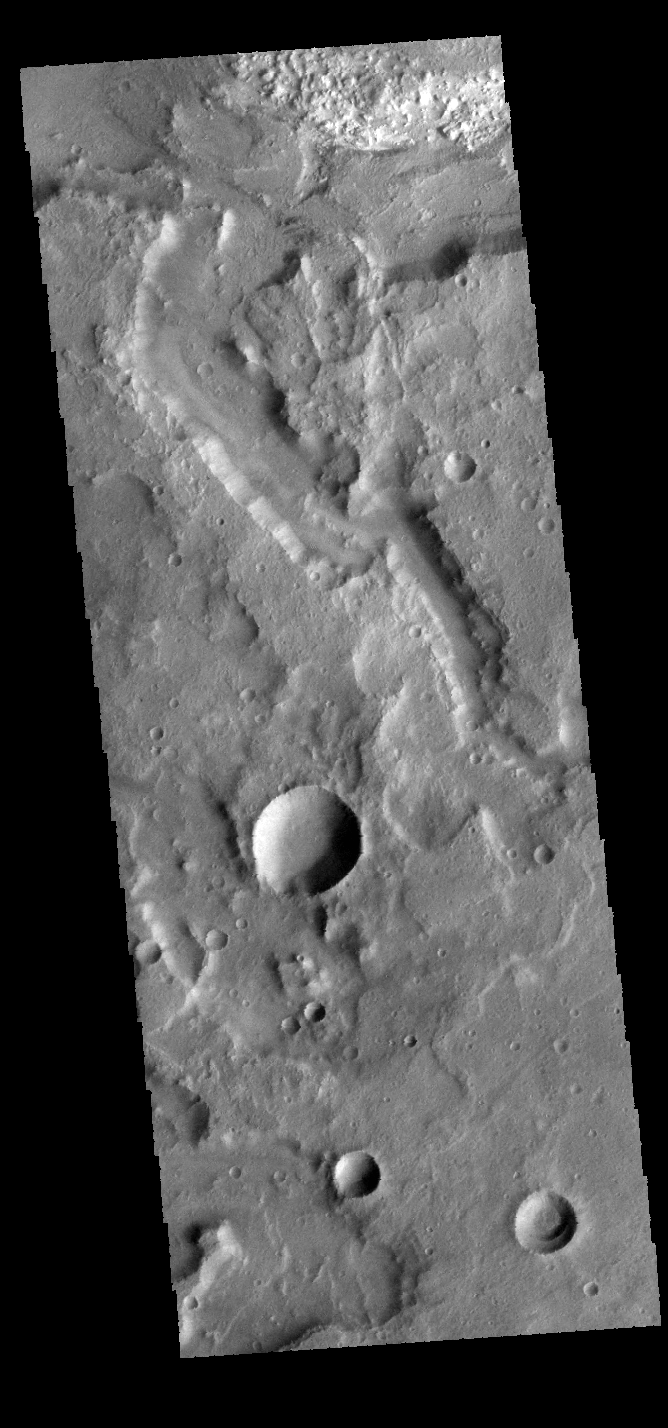

Terra Sirenum Channel

The channel in this VIS image is located in Terra Sirenum.

Credit: NASA/JPL-Caltech/ASU